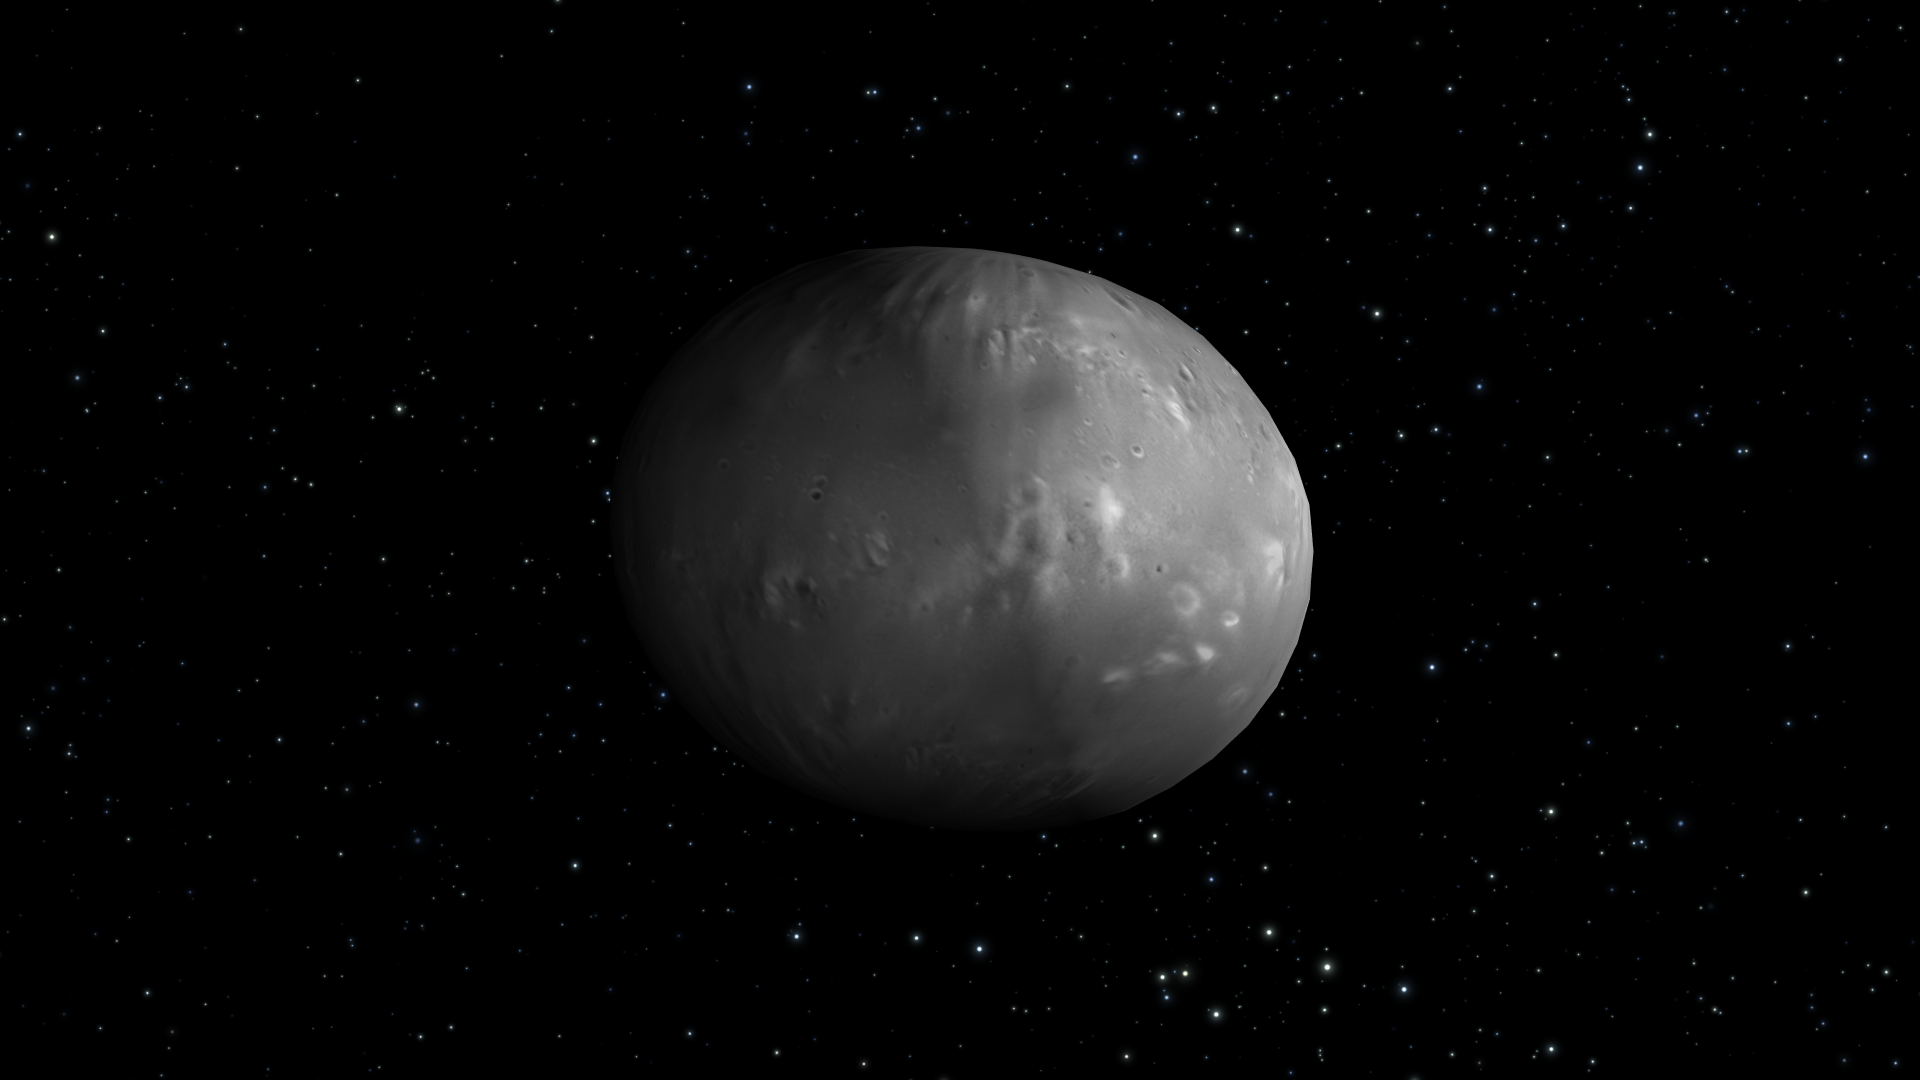

Artist’s View of Nix Rotation, Frame 2

Object Name: Nix

Credit: NASA, ESA, M. Showalter (SETI Institute), and G. Bacon (STScI)